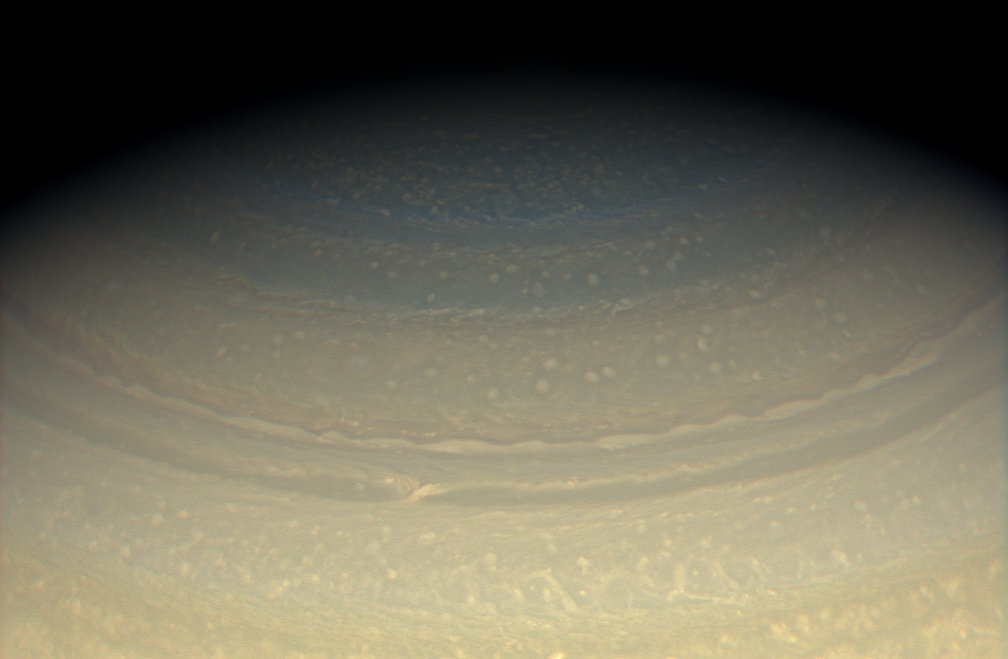

Chasing Away the Blues

Golden hues continue to creep northward on Saturn, subduing the blues and grays the Cassini spacecraft witnessed upon arrival in mid-2004.

This view was acquired from about 27 degrees above the ringplane.

Images taken using red, green and blue spectral filters were combined to create this natural color view. The images were acquired with the Cassini spacecraft wide-angle camera on May 23, 2008 at a distance of approximately 1.3 million kilometers (780,000 miles) from Saturn. Image scale is 71 kilometers (44 miles) per pixel.

The Cassini-Huygens mission is a cooperative project of NASA, the European Space Agency and the Italian Space Agency. The Jet Propulsion Laboratory, a division of the California Institute of Technology in Pasadena, manages the mission for NASA’s Science Mission Directorate, Washington, D.C. The Cassini orbiter and its two onboard cameras were designed, developed and assembled at JPL. The imaging operations center is based at the Space Science Institute in Boulder, Colo.

Credit: NASA/JPL/Space Science Institute